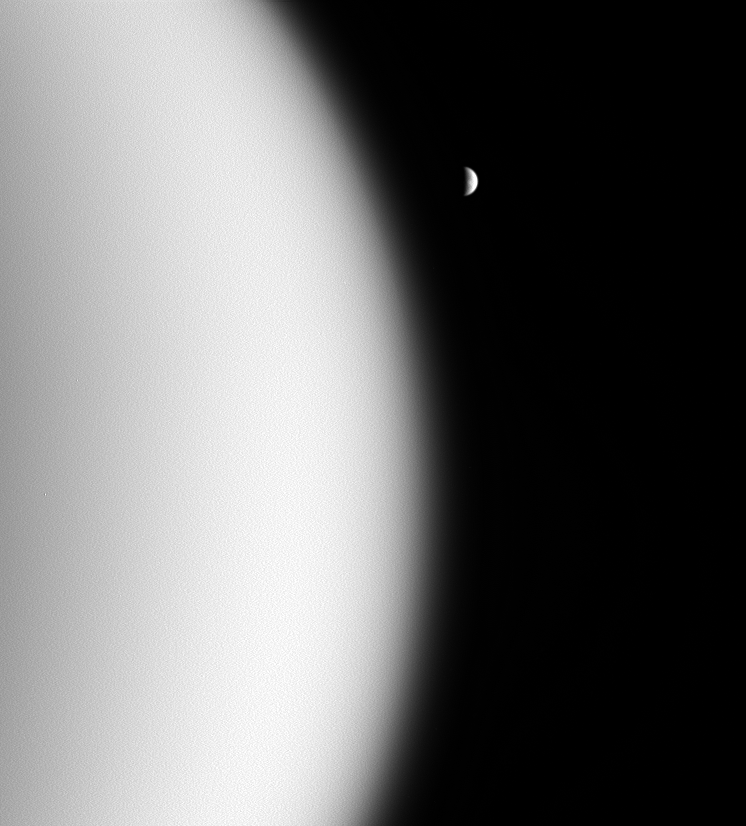

From Cloudy to Clear

During a recent flyby of Titan, the Cassini spacecraft looked beyond the utterly overcast moon and spied clear, distant Rhea in the blackness.

Titan (5,150 kilometers, or 3,200 miles across) is two-and-a-half times smaller than Earth and much less massive. This circumstance causes its atmosphere to extend to much higher altitudes above the surface than does Earth’s. The Cassini spacecraft is unable to fly much closer than about 1000 kilometers (600 miles) above Titan’s surface — much closer, and the spacecraft would experience excessive torques from the atmosphere that could interfere with its ability to track the target. By contrast, the International Space Station orbits Earth at an altitude of about 350 kilometers (220 miles).

The bright, fresh crater on Rhea (1,528 kilometers, or 949 miles across) appears near the center of the moon’s crescent.

The image was taken in visible-light with the Cassini spacecraft wide-angle camera on May 20, 2006, at a distance of approximately 53,000 kilometers (33,000 miles) from Titan and 873,000 kilometers (543,000 miles) from Rhea. Image scale is 320 meters (1,050 feet) per pixel on Titan and 5 kilometers (3 miles) per pixel on Rhea.

The Cassini-Huygens mission is a cooperative project of NASA, the European Space Agency and the Italian Space Agency. The Jet Propulsion Laboratory, a division of the California Institute of Technology in Pasadena, manages the mission for NASA’s Science Mission Directorate, Washington, D.C. The Cassini orbiter and its two onboard cameras were designed, developed and assembled at JPL. The imaging operations center is based at the Space Science Institute in Boulder, Colo.

Credit: NASA/JPL/Space Science Institute